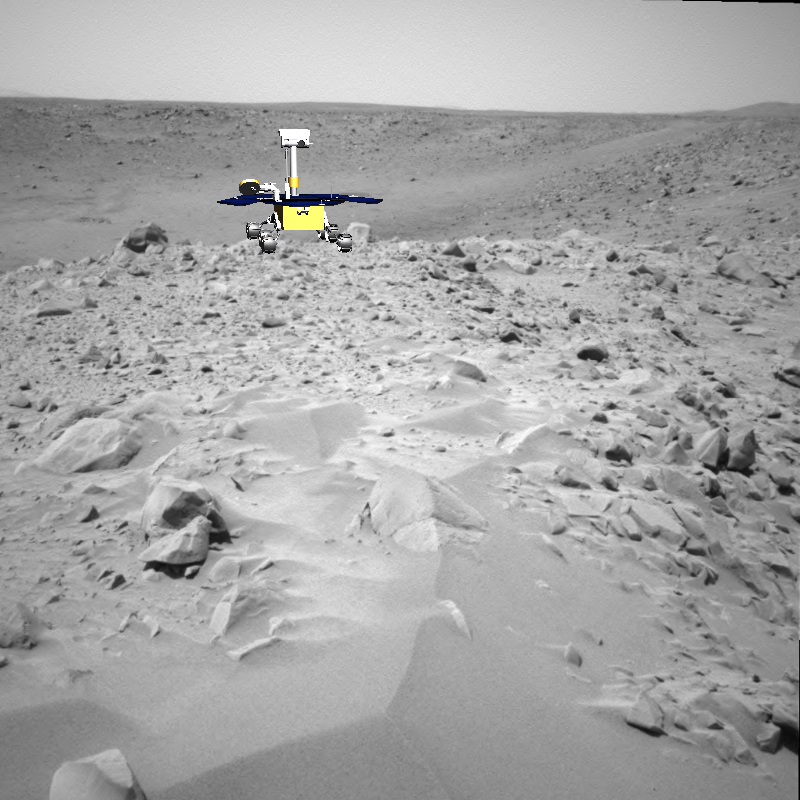

King of the Crater Ledge

This image shows a screenshot from software used by engineers to drive the Mars Exploration Rover Spirit up toward the rim of the crater dubbed “Bonneville.” The software simulates the rover’s movements across the martian terrain, helping to plot a safe course. The virtual 3-D world around the rover is built from images taken by Spirit’s stereo navigation cameras. Regions for which the rover has not yet acquired 3-D data are represented in beige.

In this picture, the rover is seen in its projected final position at the rim of the crater. Later today, Spirit will travel 16 more meters (52 feet) to reach the crater ledge.

Credit: NASA/JPL